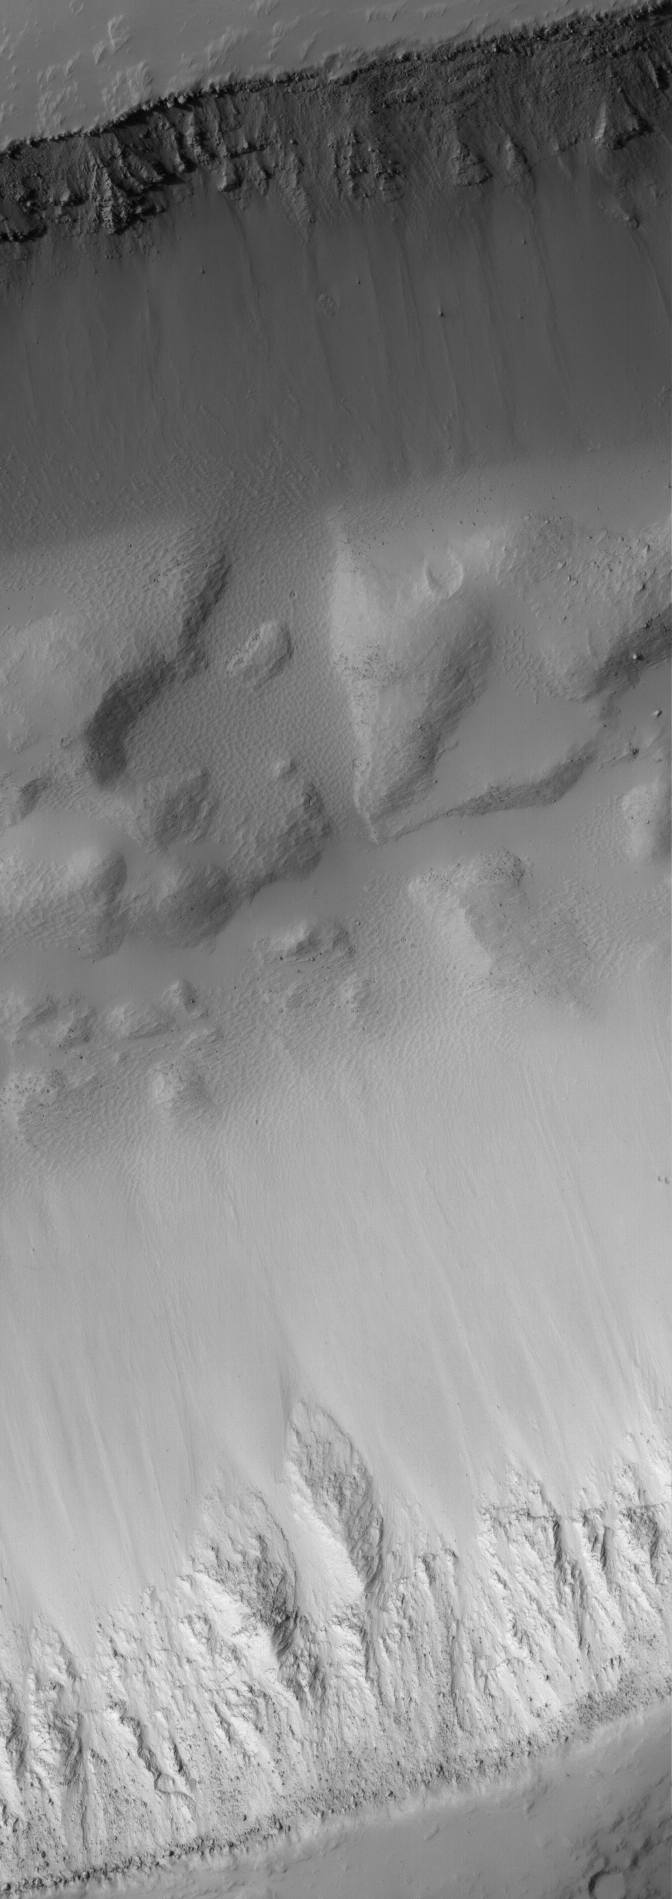

Layered Trough Walls

2 May 2005
This Mars Global Surveyor (MGS) Mars Orbiter Camera (MOC) image shows layers of bedrock exposed in the walls on both sides of an east-west-trending trough in the Memnonia/Mangala Valles region. Large boulders released from these rocky trough walls are found on the slopes and on the trough floor.

Location near: 18.4°S, 148.8°W
Image width: ~3 km (~1.9 mi)
Illumination from: upper left
Season: Southern Winter

Credit: NASA/JPL/Malin Space Science Systems